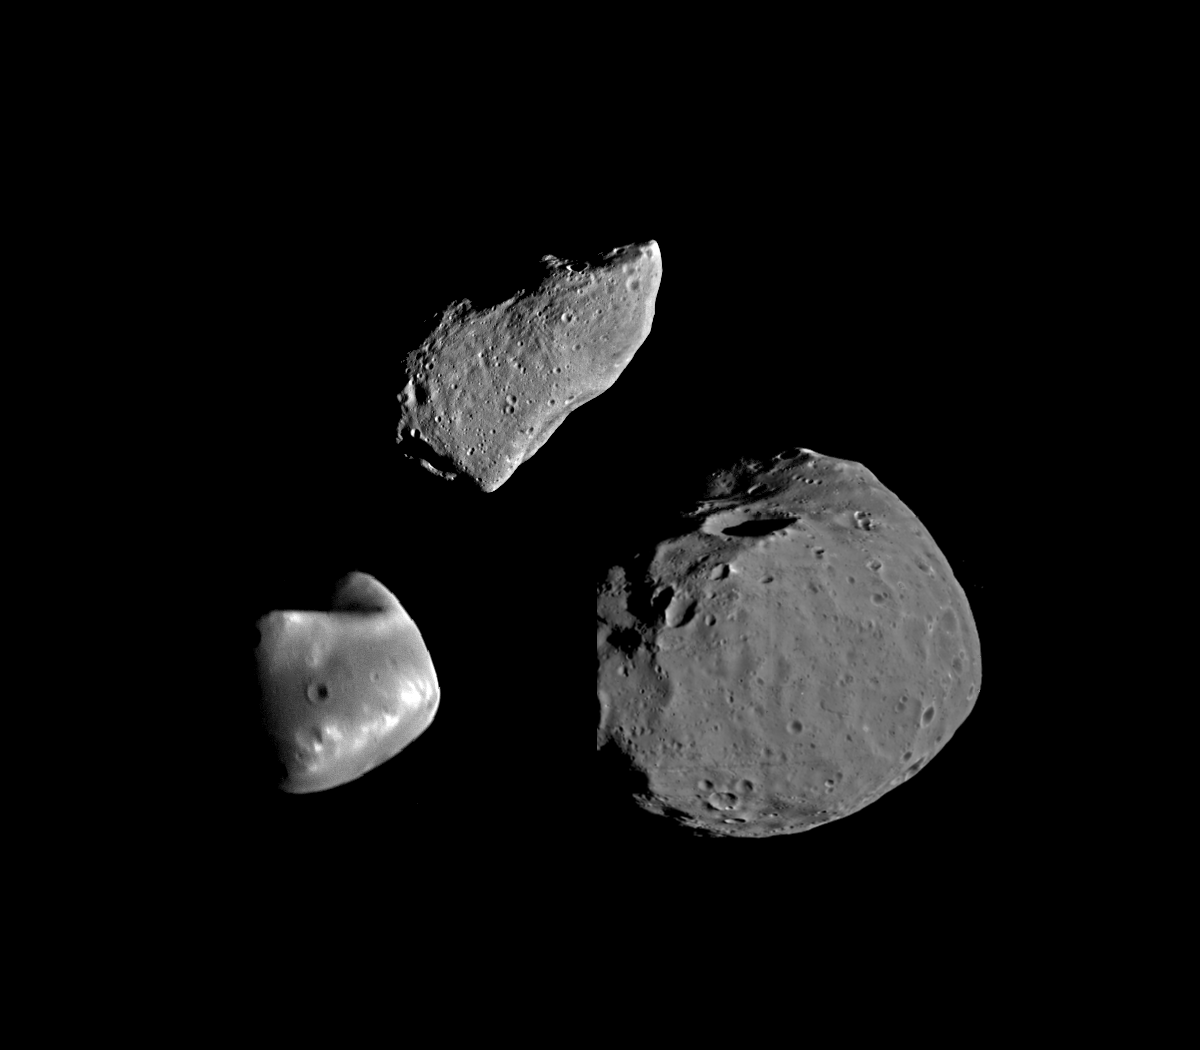

Gaspra, Deimos, and Phobos Comparison

This montage shows asteroid 951 Gaspra (top) compared with Deimos (lower left) and Phobos (lower right), the moons of Mars. The three bodies are shown at the same scale and nearly the same lighting conditions. Gaspra is about 17 kilometers (10 miles) long. All three bodies have irregular shapes, due to past catastrophic conditions. However their surfaces appear remarkably different, possibly because of differences in composition but most likely because of very different impact histories. The Phobos and Deimos images were obtained by the Viking Orbiter spacecraft in 1977; the Gaspra image is the best of a series obtained by the Galileo spacecraft on October 29, 1991. Galileo is scheduled to add the detailed view of another asteroid when it flies by Ida in August 1993. The Galileo project, whose primary mission is the exploration of the Jupiter system in 1995-97, is managed for NASA’s Office of Space Science and Applications by the Jet Propulsion Laboratory.

Credit: NASA/JPL